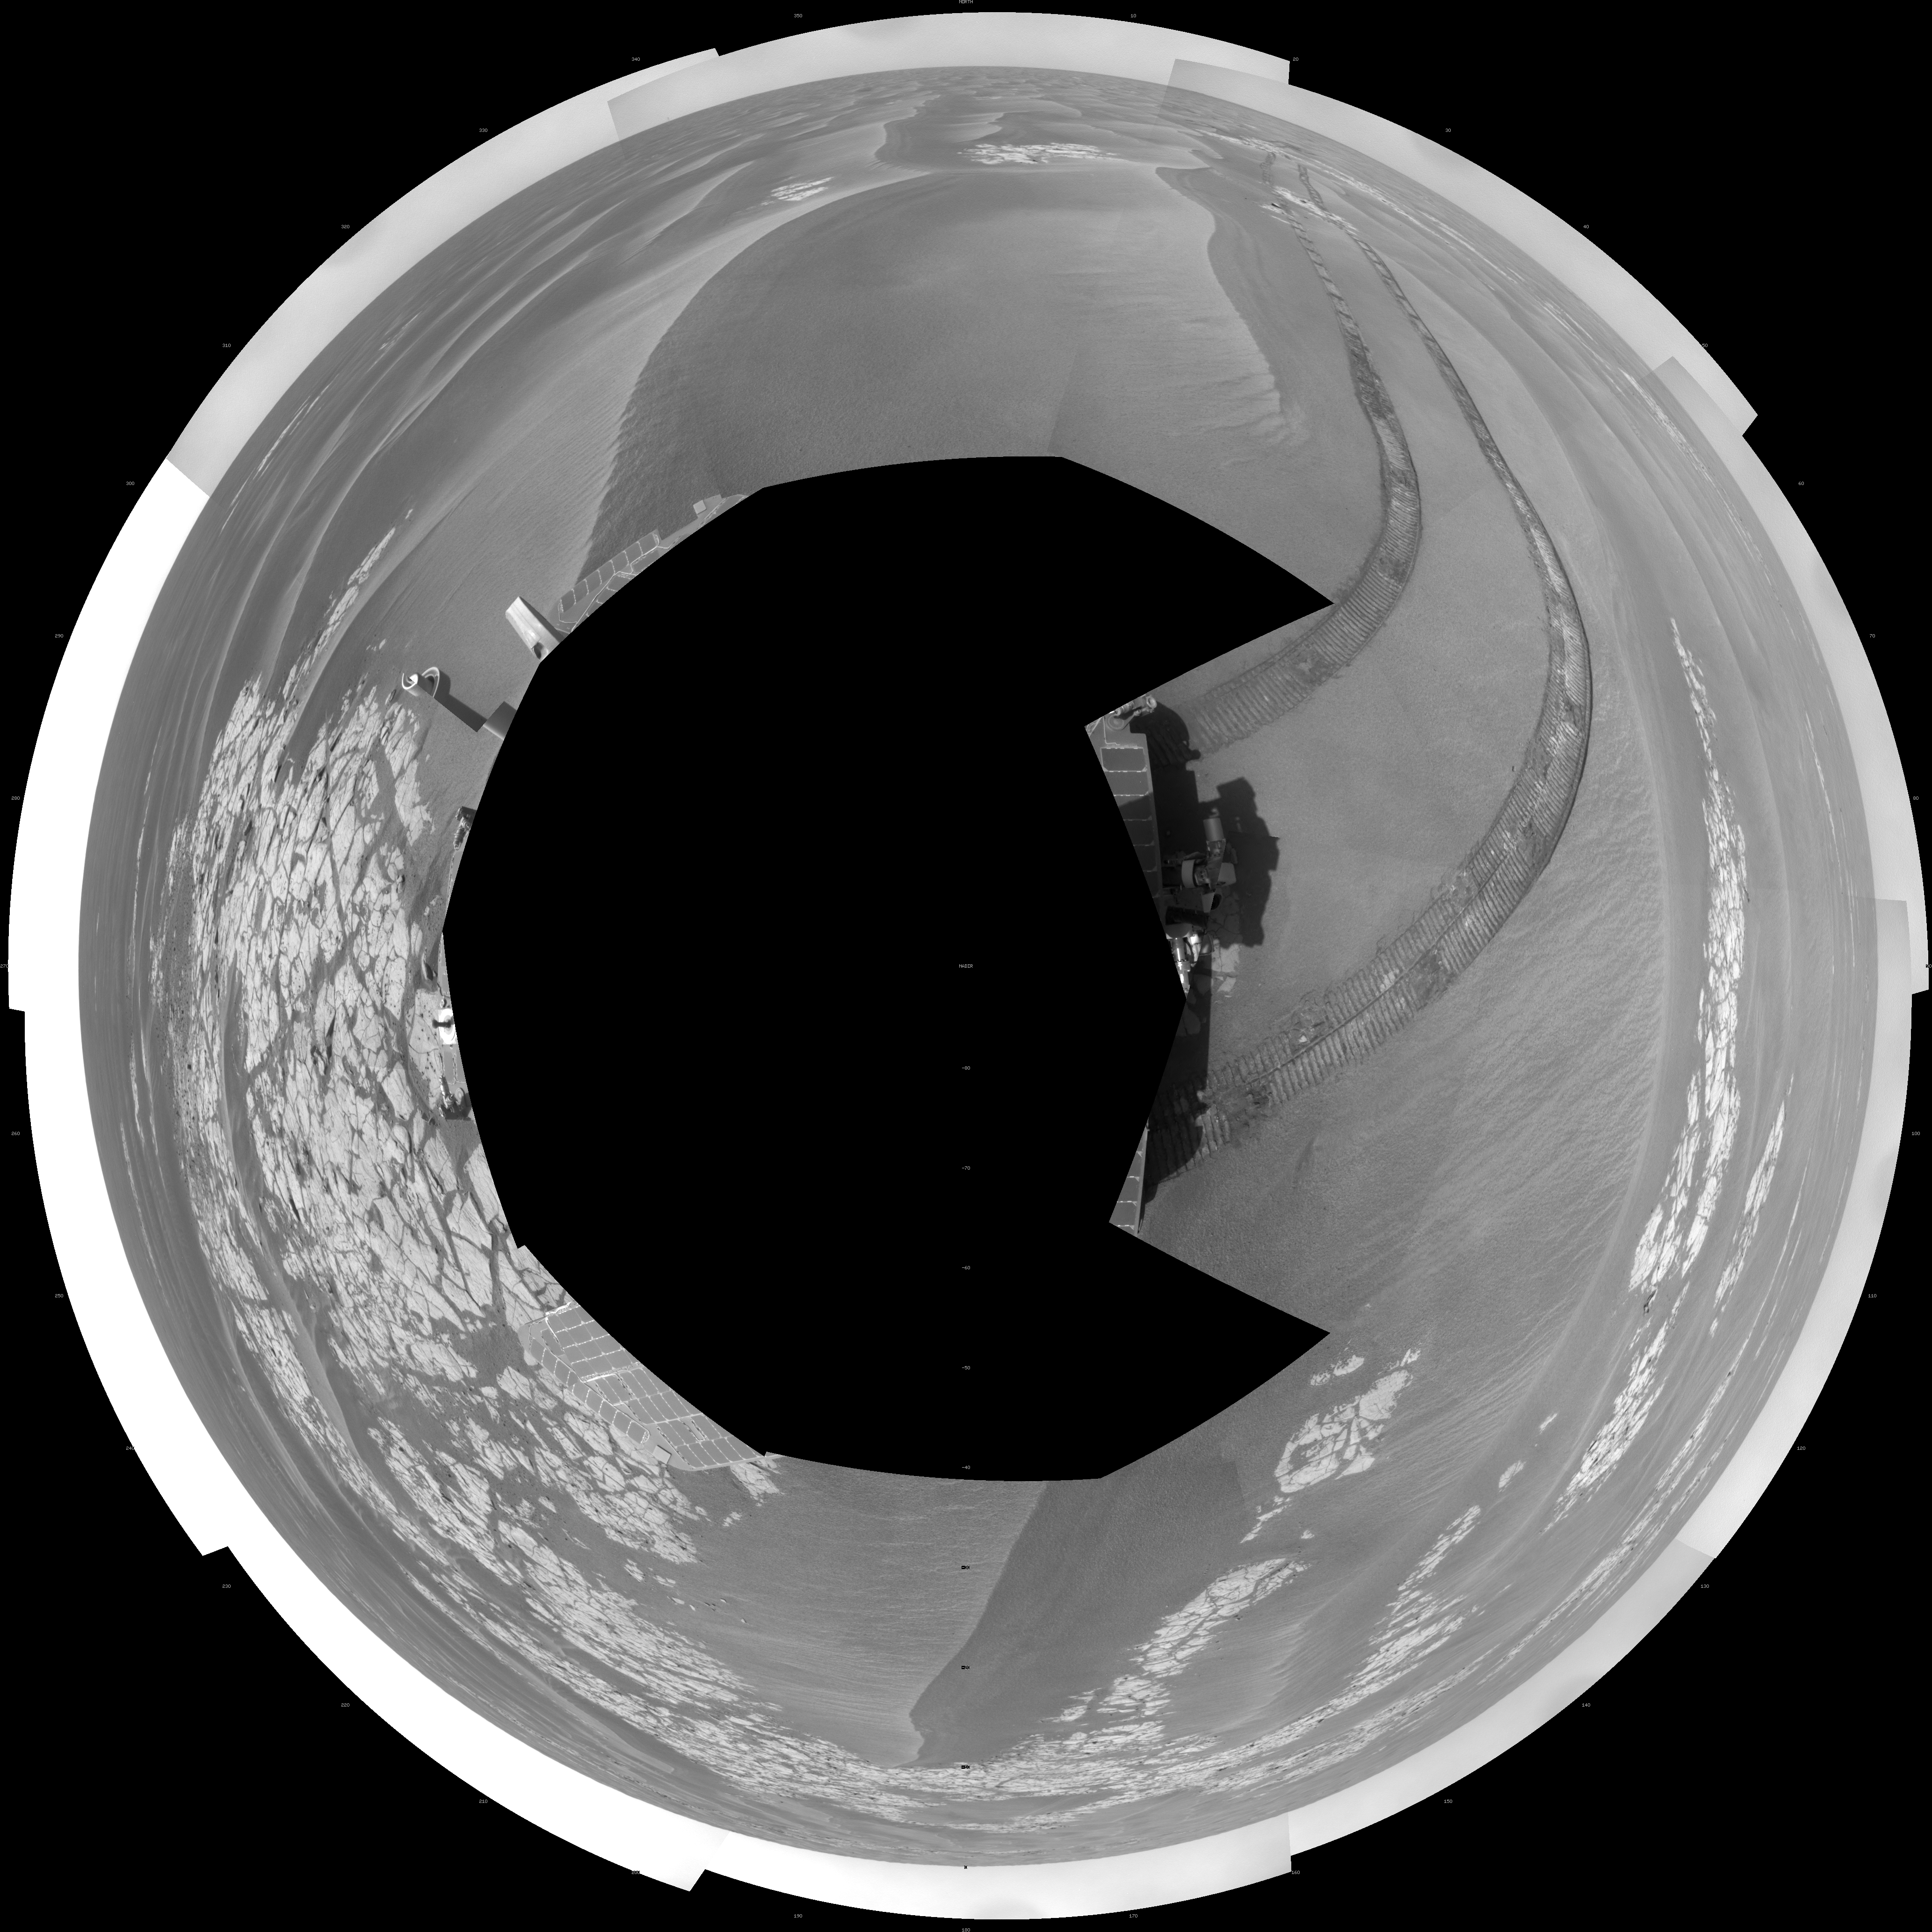

Opportunity’s View on Sols 1803 and 1804 (Polar)

NASA’s Mars Exploration Rover Opportunity used its navigation camera to take the images combined into this full-circle view of the rover’s surroundings during the 1,803rd and 1,804th Martian days, or sols, of Opportunity’s surface mission (Feb. 18 and 19, 2009). South is at the center; north at both ends.

The rover had driven 55 meters on Sol 1803 before beginning to take the frames in this view. Tracks from that drive recede northward. For scale, the distance between the parallel wheel tracks is about 1 meter (about 40 inches).

The terrain in this portion of Mars’ Meridiani Planum region includes dark-toned sand ripples and lighter-toned bedrock.

This view is presented as a polar projection with geometric seam correction.

Credit: NASA/JPL-Caltech